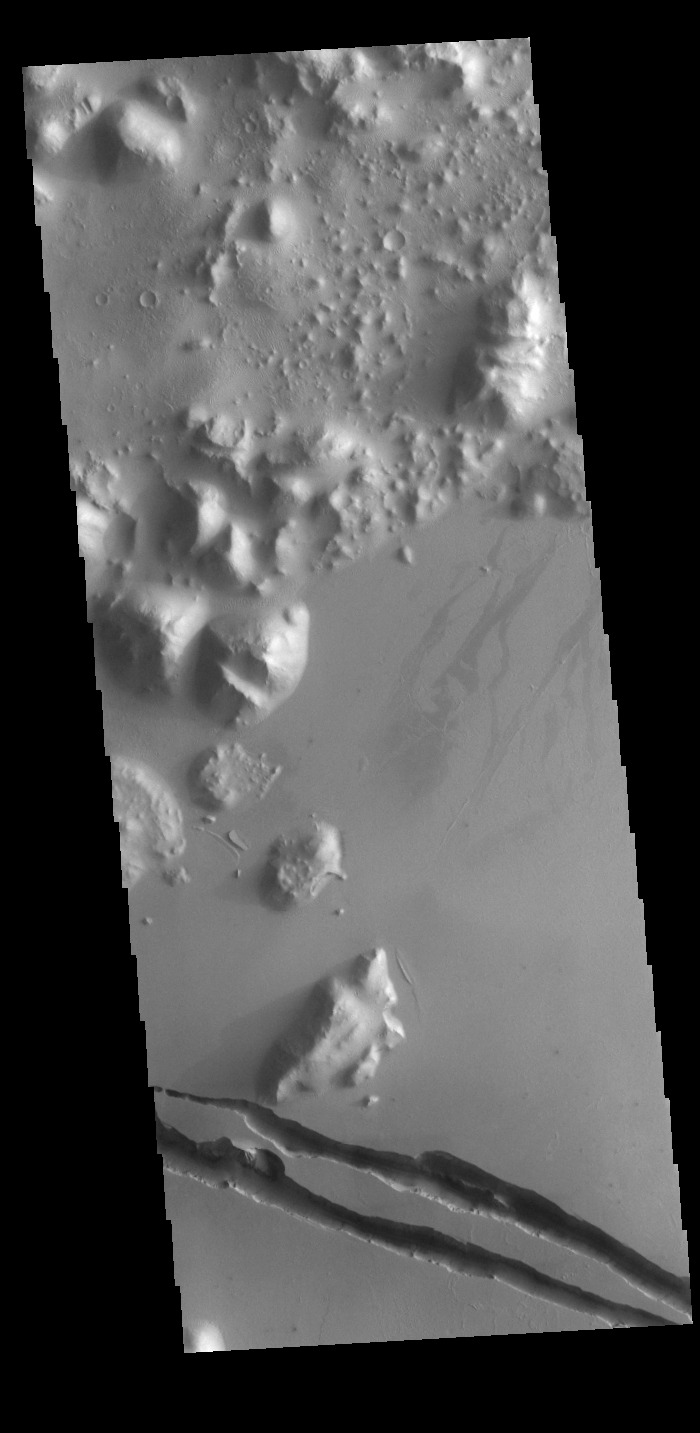

Cerberus Fossae

The two linear depressions at the bottom of today’s VIS image are part of Cerberus Fossae. The features are termed graben and are formed by crustal extension that allows material to subside between paired tectonic faults. The straight sides and uniform depths are indications that these are tectonic features rather than channels caused by fluid erosion.

Credit: NASA/JPL-Caltech/ASU